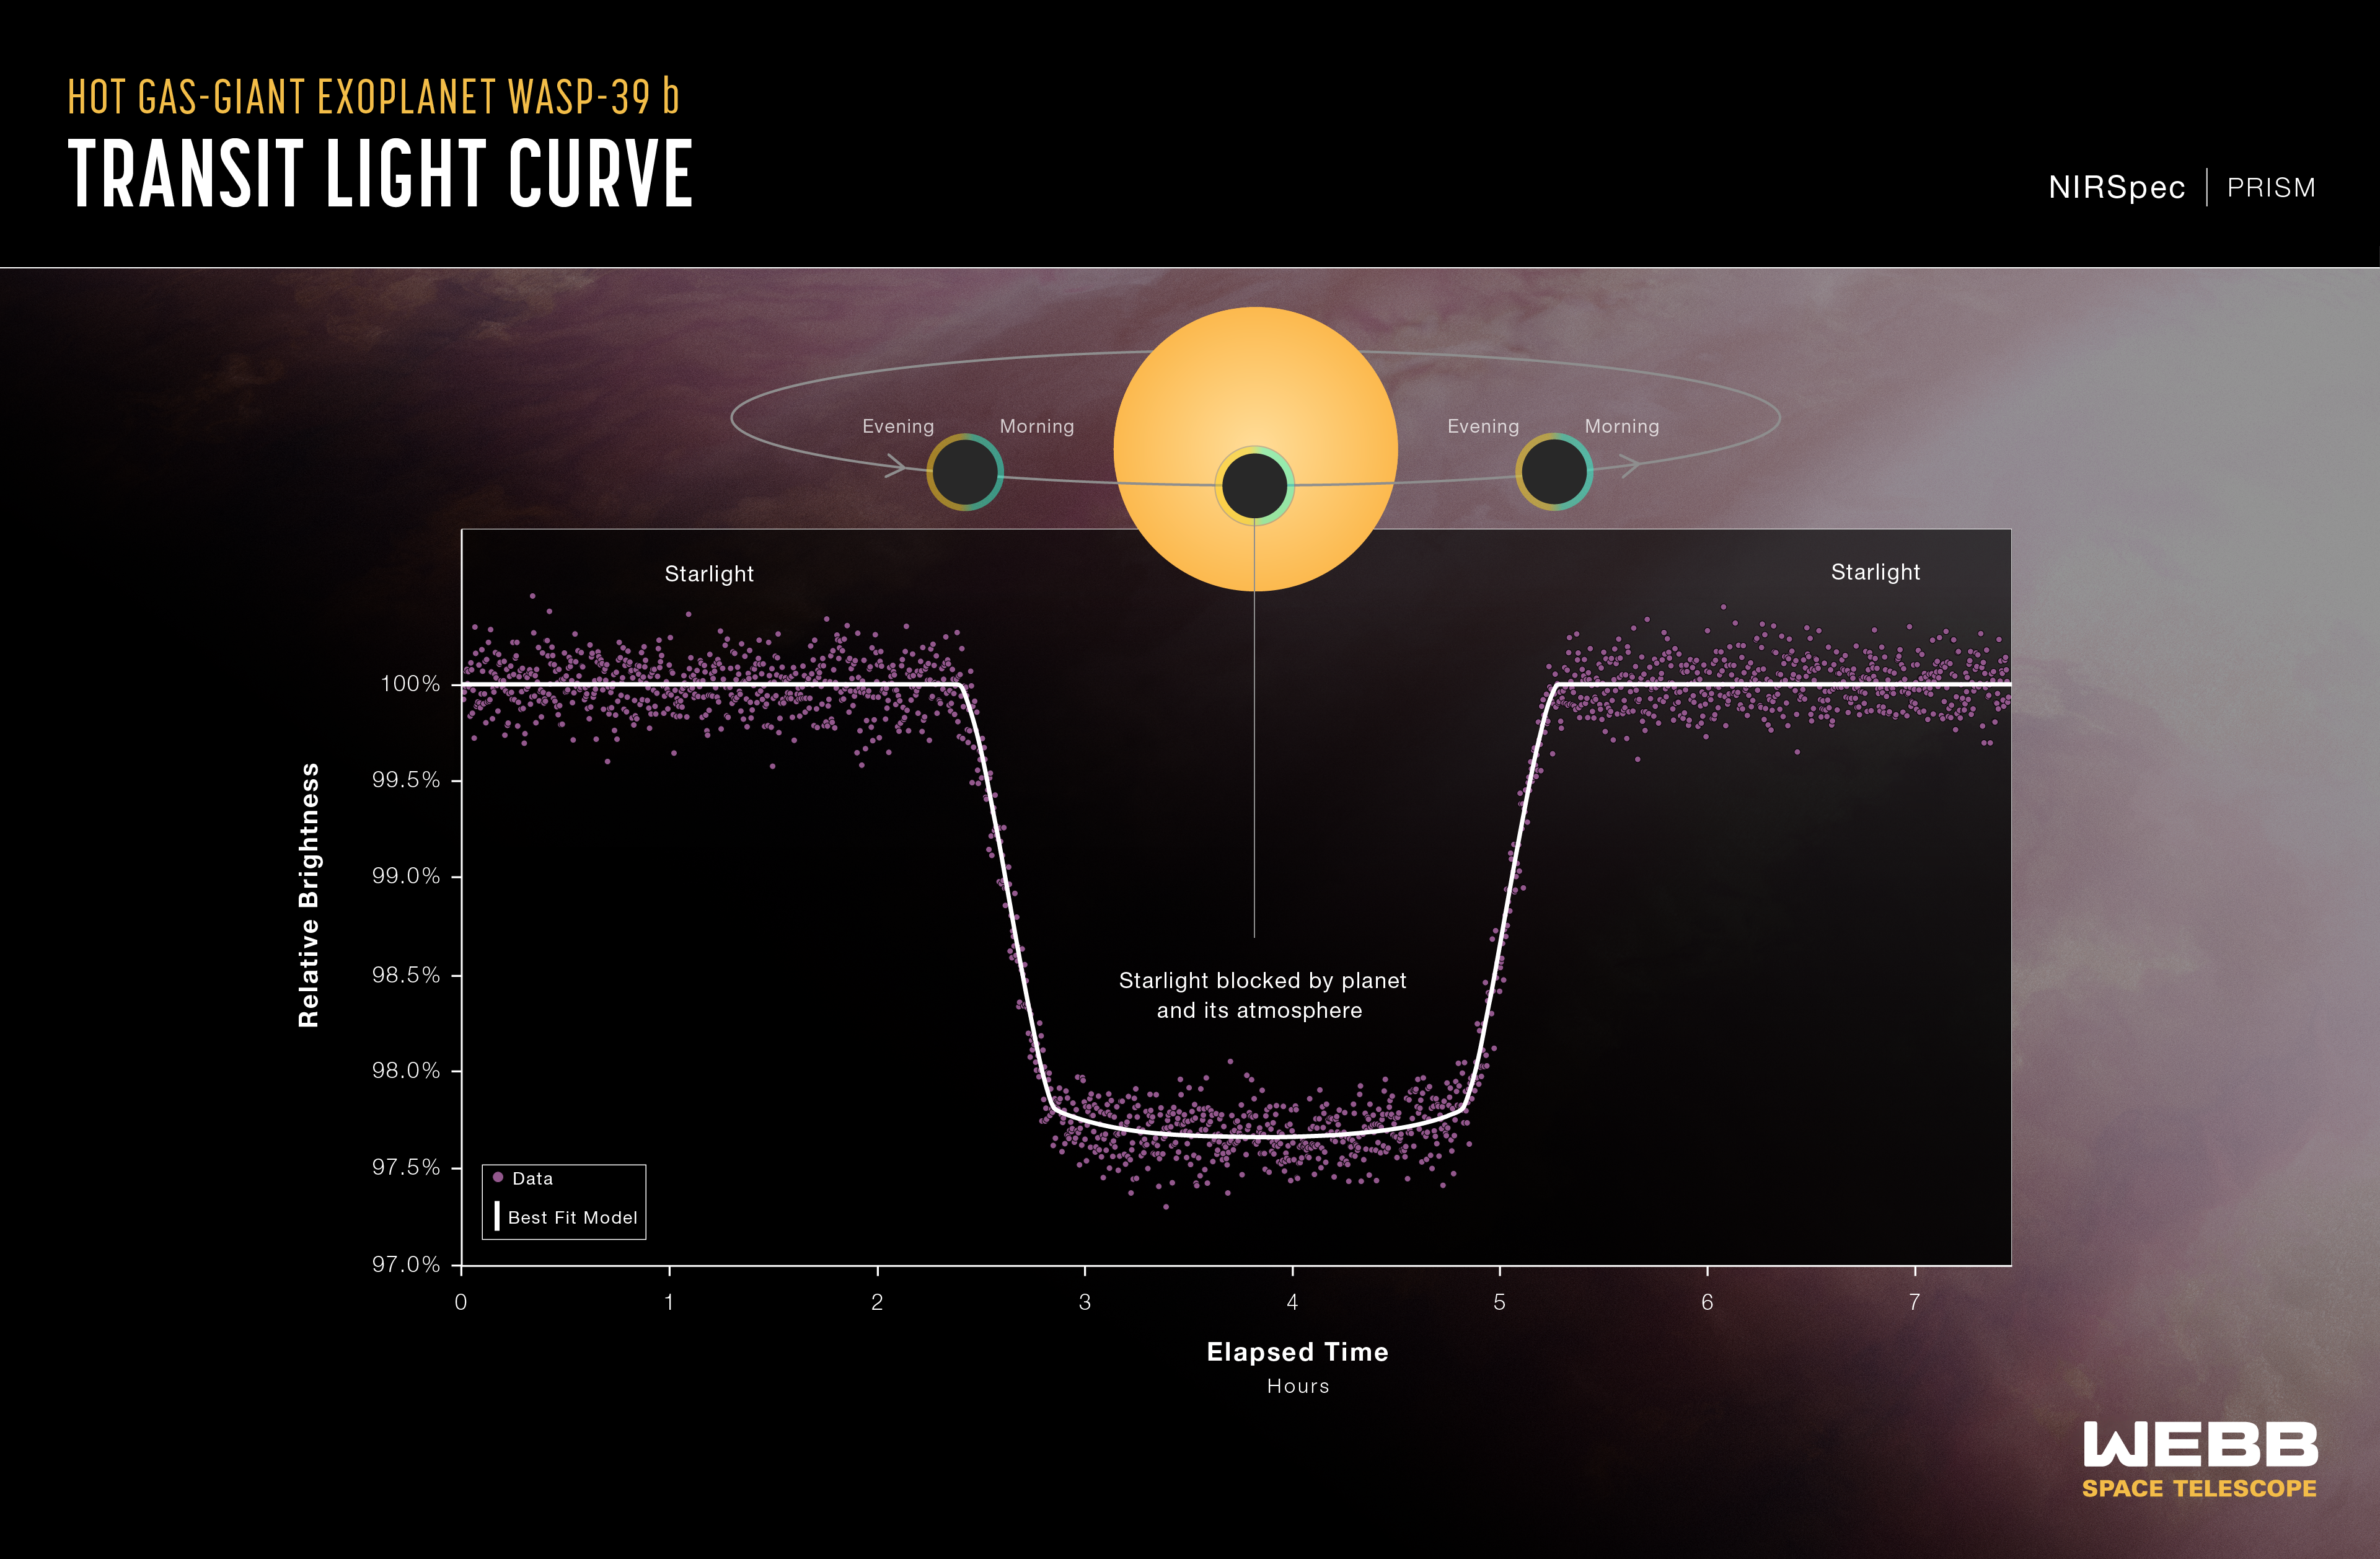

Hot Gas Giant Exoplanet WASP-39 b Transit Light Curve (NIRSpec)

A light curve from NASA’s James Webb Space Telescope’s NIRSpec (Near-Infrared Spectrograph) shows the change in brightness from the WASP-39 star system over time as the planet transited the star. This observation was made using NIRSpec’s bright object time-series mode, which uses a grating to spread out light from a single bright object (like the host star of WASP-39 b) and measure the brightness of each wavelength of light at set intervals of time.

The background illustration of WASP-39 b and its star is based on current understanding of the planet from Webb spectroscopy and previous ground- and space-based observations. Webb has not captured a direct image of the planet or its atmosphere.

The artist’s concept displays the terminator of the exoplanet, the boundary that separates the planet’s dayside and nightside. The new analysis of a transmission spectrum of WASP-39 b from Webb’s NIRSpec builds two different spectra from the terminator region, essentially splitting the day/night boundary into two semicircles, one from the evening, and the other from the morning. Astronomers confirmed a temperature difference between the morning and evening, with the evening appearing hotter by roughly 300 Fahrenheit degrees (about 200 Celsius degrees). They also found evidence for different cloud cover, with the morning being likely cloudier than the evening.

Credit: Illustration: NASA, ESA, CSA, Ralf Crawford (STScI)